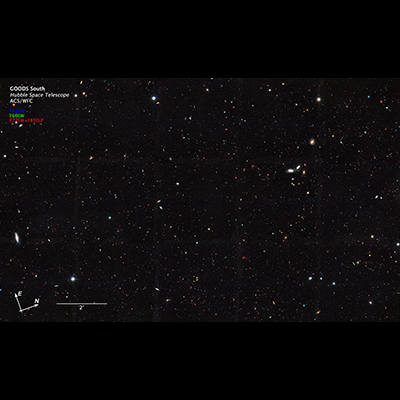

GOODS South Annotated

This Hubble Space Telescope view reveals thousands of galaxies stretching back into time across billions of light-years of space. The image covers a portion of a large galaxy census called the Great Observatories Origins Deep Survey (GOODS).

Besides the myriad of galaxies visible in this image, only 10 percent of the total number of galaxies in the universe are observable for the current generation of telescopes, according to a new analysis of the GOODS and other Hubble deep-field surveys. The study's researchers concluded that at least 10 times more galaxies exist in the observable universe than previously thought.

According to the research, about 90 percent of galaxies in the observable universe are too faint and too far away to be seen with present-day telescopes.

Credit: NASA, ESA, the GOODS Team, and M. Giavalisco (University of Massachusetts, Amherst)